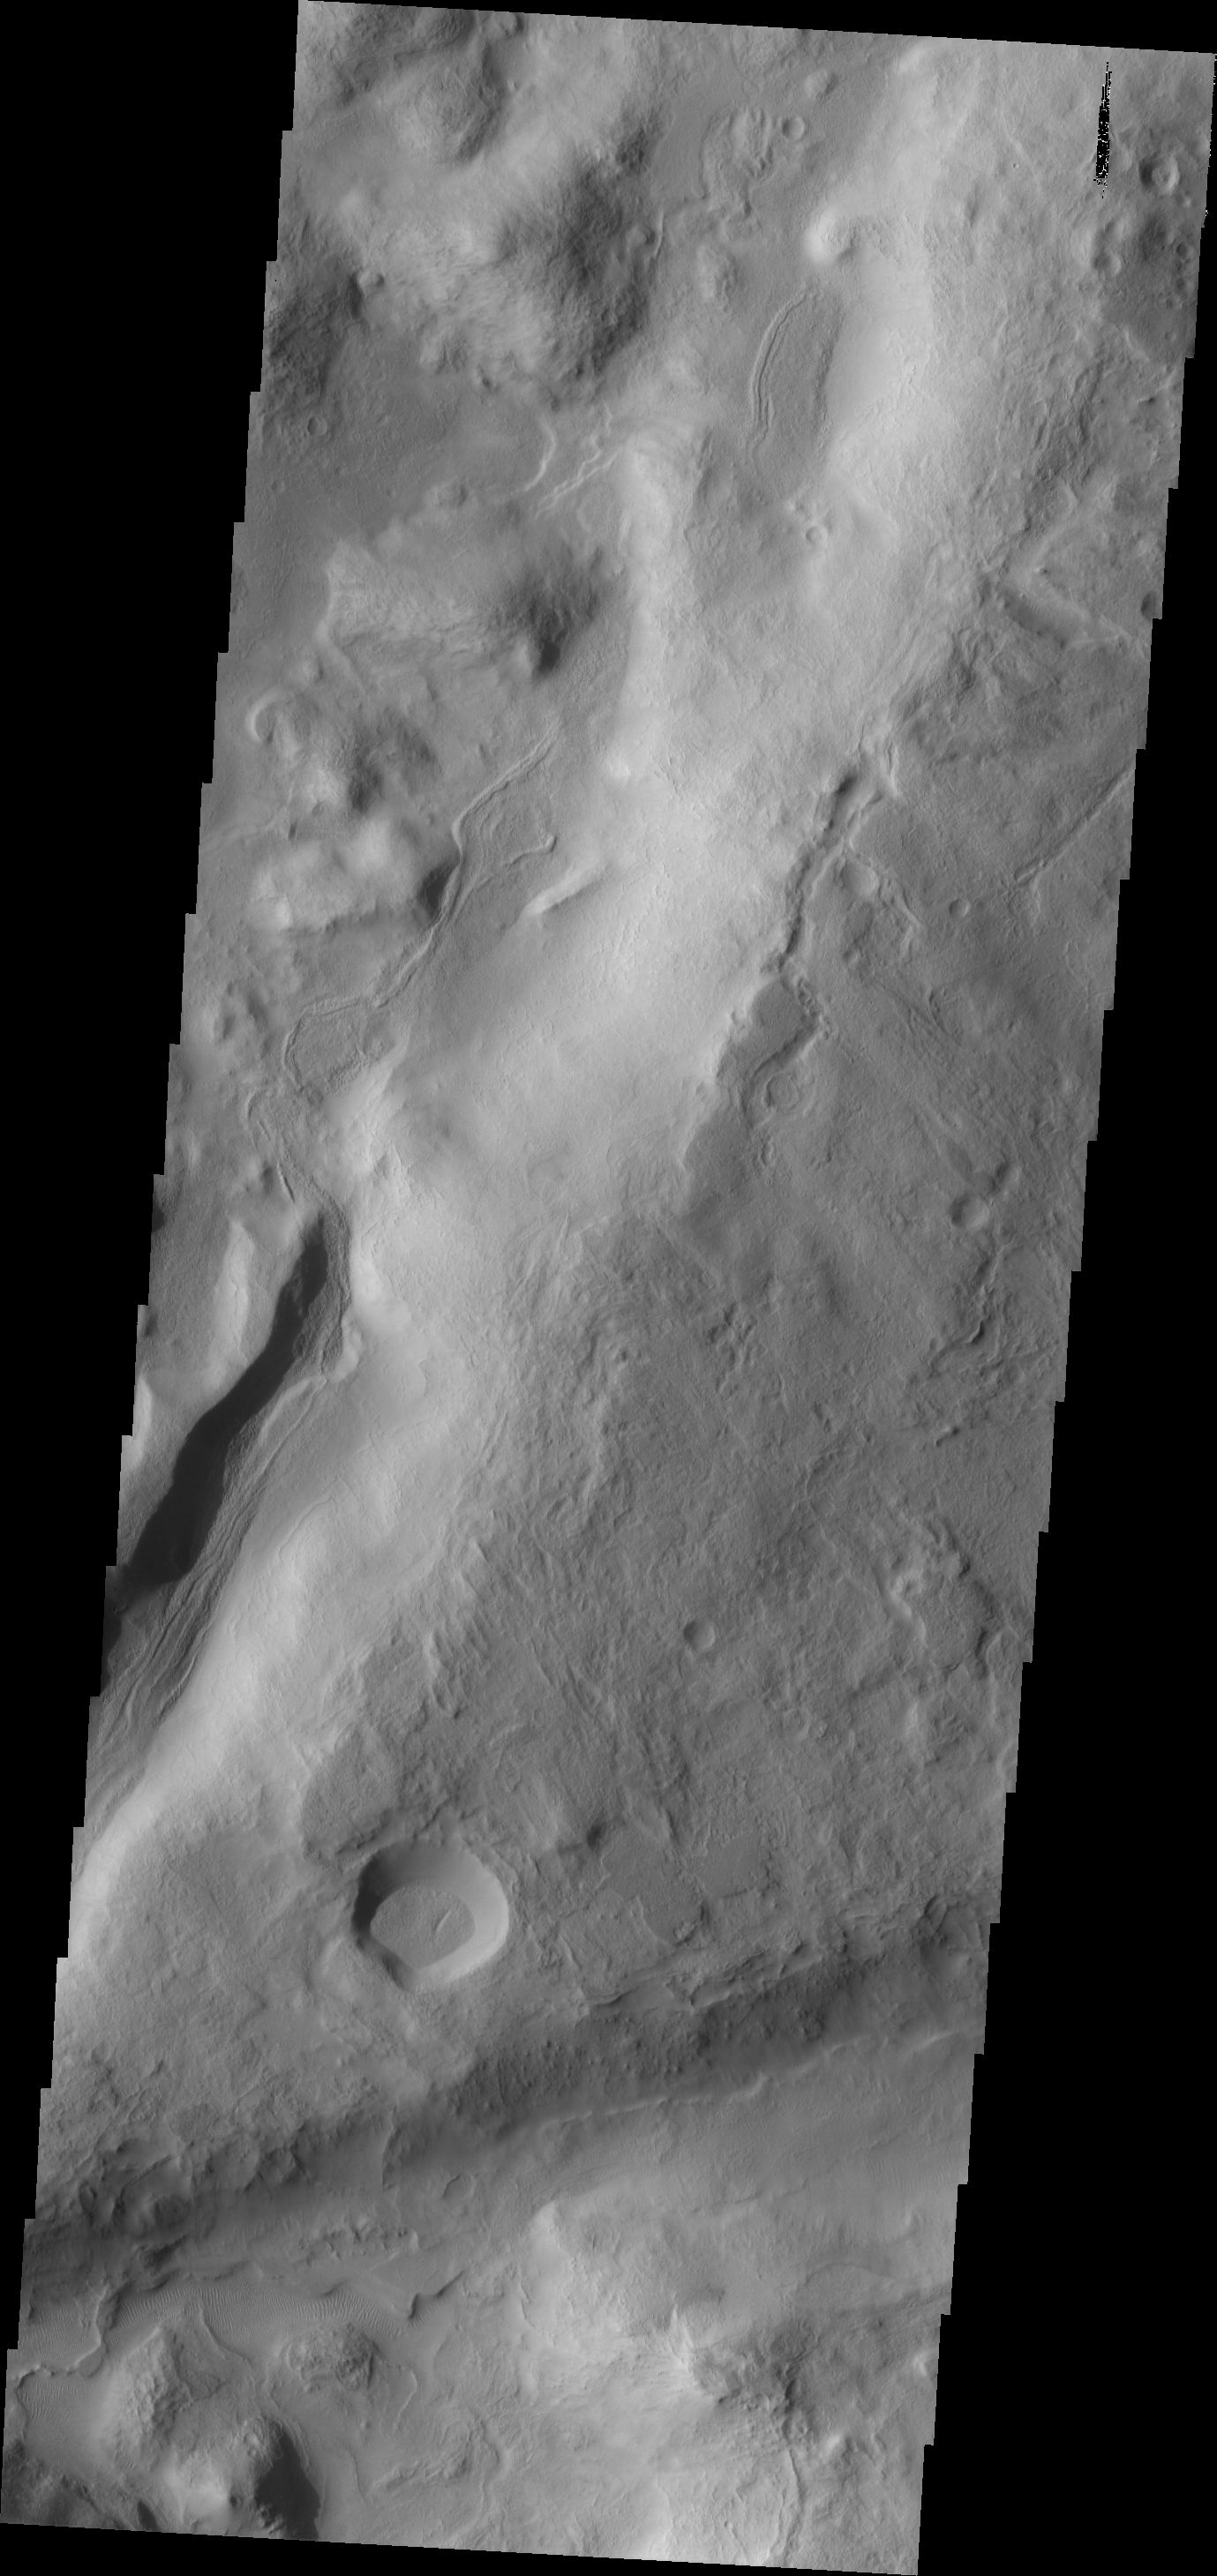

Dunes

This image shows a portion of northern Terra Sabaea, near the margin with Utopia Plainitia. Small dunes can be found within many of the depressions in this region.

Image information: VIS instrument. Latitude 33.1N, Longitude 62.8E. 19 meter/pixel resolution.

Please see the THEMIS Data Citation Note for details on crediting THEMIS images.

Note: this THEMIS visual image has not been radiometrically nor geometrically calibrated for this preliminary release. An empirical correction has been performed to remove instrumental effects. A linear shift has been applied in the cross-track and down-track direction to approximate spacecraft and planetary motion. Fully calibrated and geometrically projected images will be released through the Planetary Data System in accordance with Project policies at a later time.

NASA’s Jet Propulsion Laboratory manages the 2001 Mars Odyssey mission for NASA’s Office of Space Science, Washington, D.C. The Thermal Emission Imaging System (THEMIS) was developed by Arizona State University, Tempe, in collaboration with Raytheon Santa Barbara Remote Sensing. The THEMIS investigation is led by Dr. Philip Christensen at Arizona State University. Lockheed Martin Astronautics, Denver, is the prime contractor for the Odyssey project, and developed and built the orbiter. Mission operations are conducted jointly from Lockheed Martin and from JPL, a division of the California Institute of Technology in Pasadena.

Credit: NASA/JPL/ASU